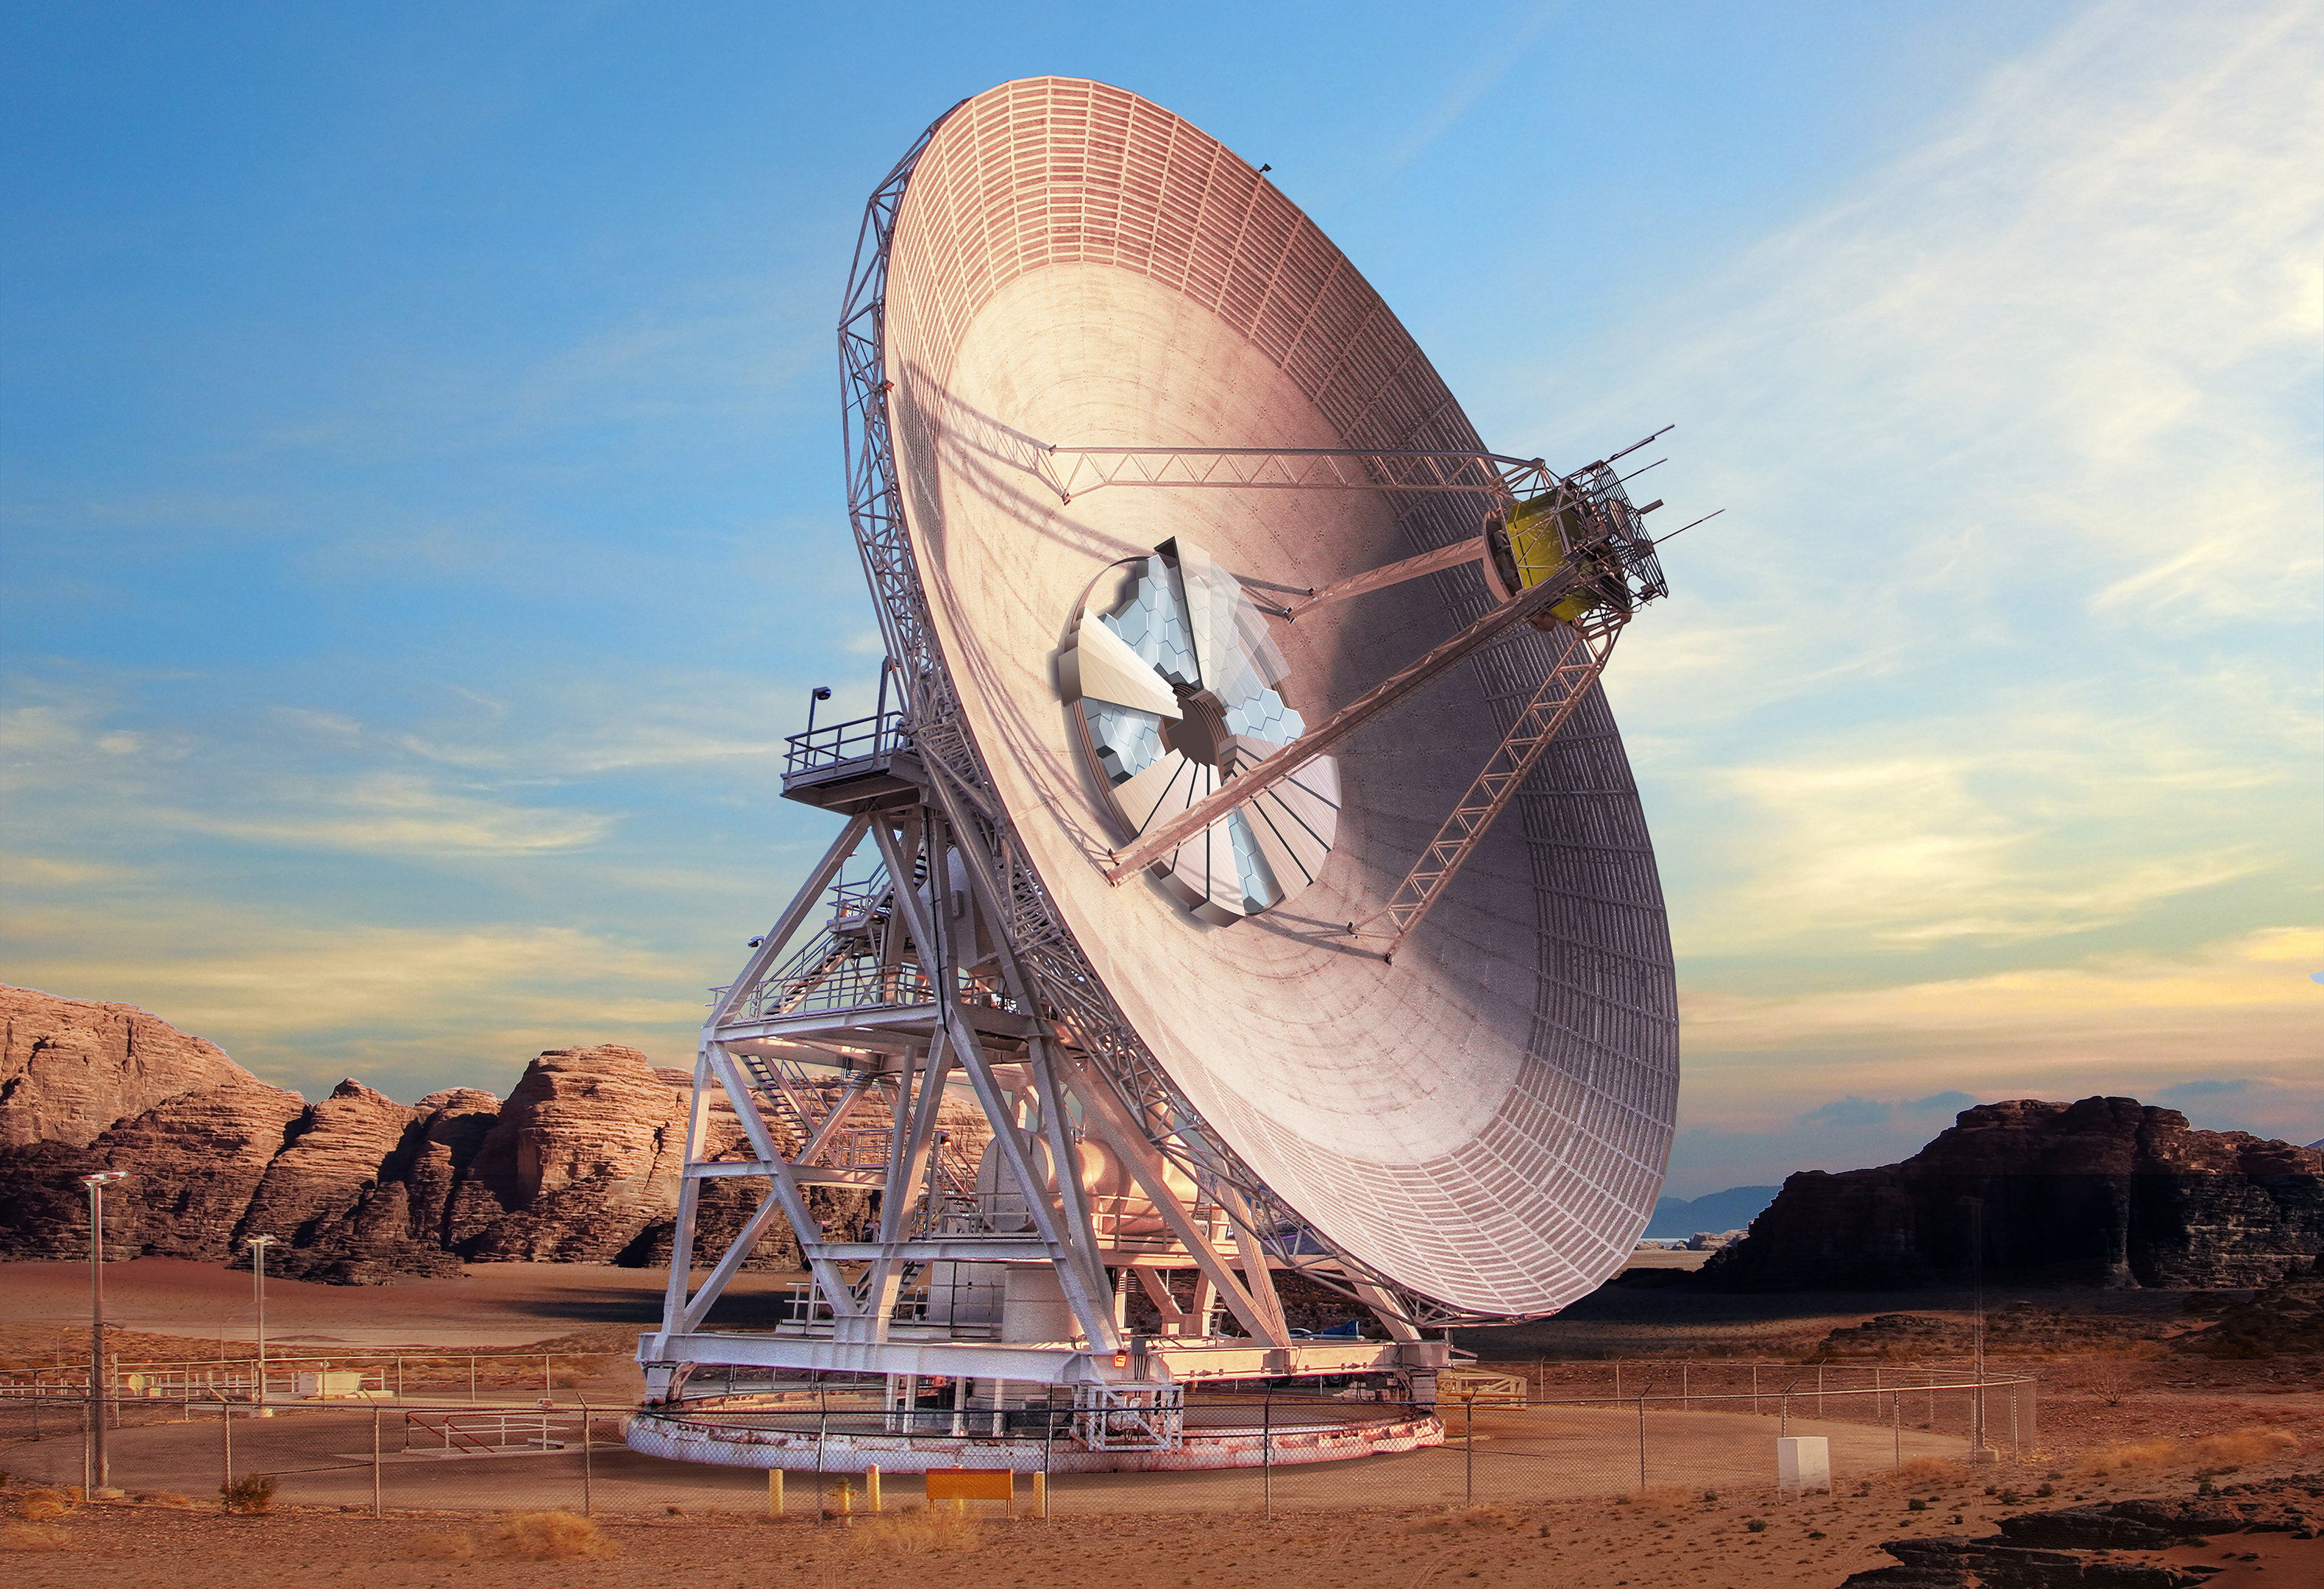

Goldstone’s DSS-23 Antenna (Artist’s Concept)

This artist’s concept shows what Deep Space Station-23, a new antenna dish at the Deep Space Network’s complex in Goldstone, California, will look like when complete in several years. DSS-23 will communicate with NASA’s deep space missions using radio waves and lasers. Retractable covers will be able to fan out across the mirrors at the center of the dish to protect them from the elements.

Credit: NASA/JPL-Caltech